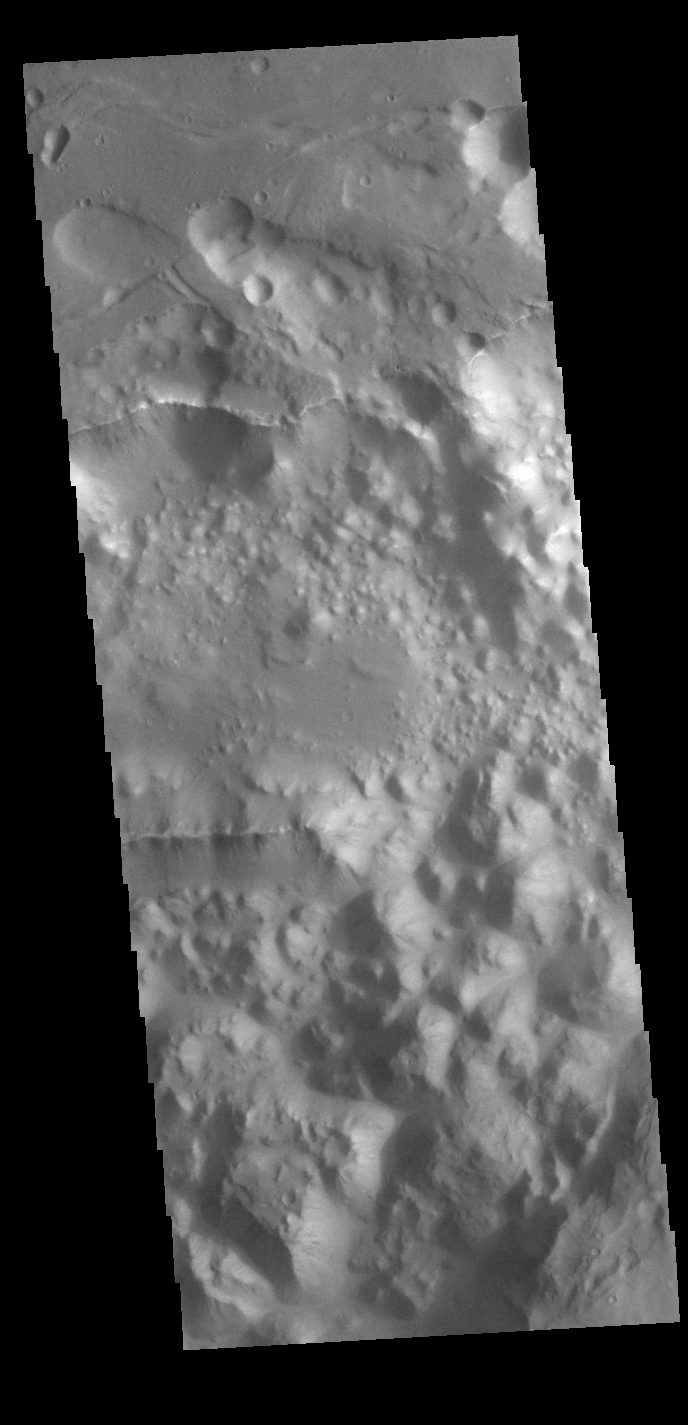

Margaritifer Chaos

Today’s VIS image shows a small section on Margaritifer Chaos. The term chaos is applied to regions where the surface is being eroded to form mesas. As the surface processes continue individual mesas become more isolated and take on the appearance of regions of hills. At the top of the image is Margaritifer Terra, which is being dissected into large mesas. Towards the bottom of the image the mesas have been eroded into smaller hills.

Credit: NASA/JPL-Caltech/ASU